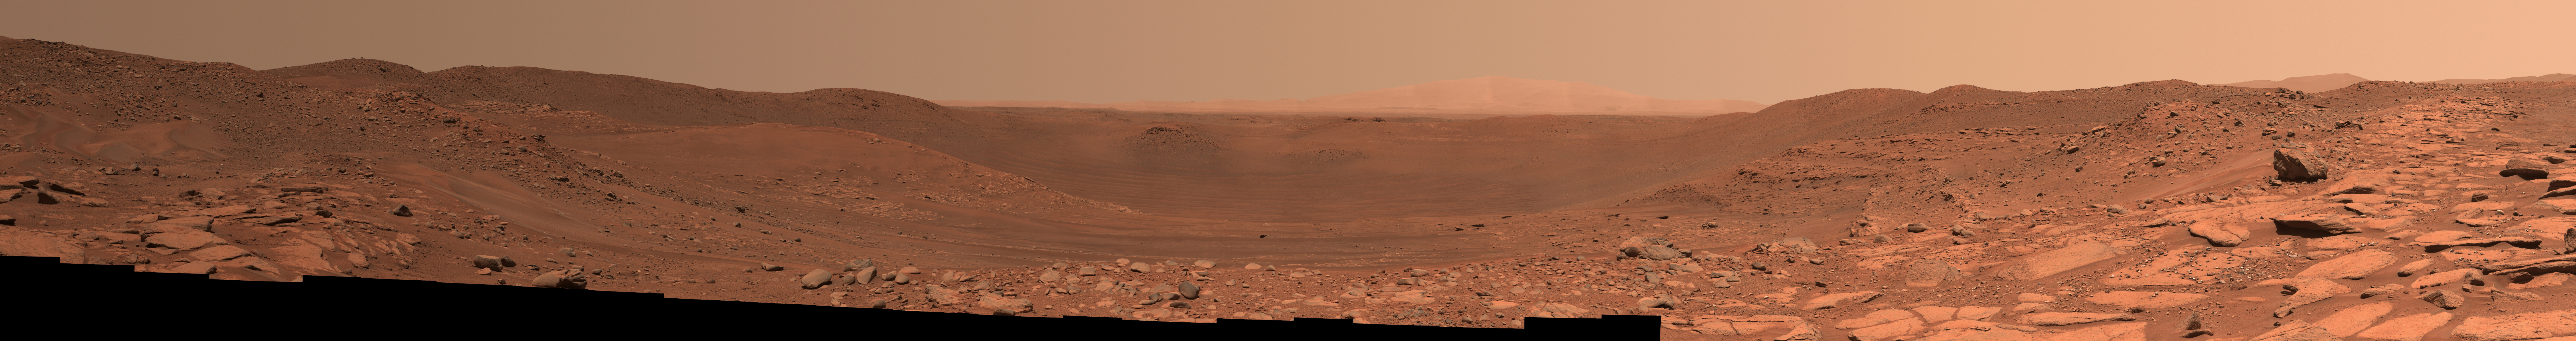

Perseverance Takes in View at Belva Crater

Figure A

Figure B

Main image – maximum resolution version, 44960 x 5952 pixels (67 MB)

Figure A image – maximum resolution version, 44960 x 5952 pixels (85 MB)

Figure B image – maximum resolution version, 44359 x 5900 pixels (76 MB)

This view of the interior of Belva Crater was generated using data collected by the Mastcam-Z instrument aboard NASA’s Perseverance Mars rover on April 22, 2023, the 772nd Martian day, or sol, of the mission. When the 152 individual images that make up this mosaic were taken, the rover was parked at the west side of the crater’s rim, on a light-toned rocky outcrop the science team is calling “Echo Creek.”

Belva Crater is about 0.6 miles (0.9 kilometers) in diameter. The view here is looking across the crater towards the distant east-northeast wall of the much-larger Jezero Crater (center of the image), some 25 miles (40 kilometers) away. Impact craters like Belva can offer grand views and contain vertical cuts that provide important clues to the geologic history of the area.

The mosaic shows multiple locations of bedrock exposed in vertical cross-section. One of these exposed sections of bedrock (located on the hill seen between the 60 and 75 hashmarks) is angled steeply downward and is nearly 65 feet (20 meters) tall. Called “dipping beds,” such a steeply angled bedrock section could indicate the presence of a large Martian sandbar made of sediment that billions of years ago was deposited by a river flowing into the lake that Jezero Crater once held.

The most distant point on Belva Crater’s rim (just to the left of center in the mosaic) is about 3,500 feet (1,060 meters) away from the rover. The large boulder seen in the far right of the mosaic is about 65 feet (20 meters) away and is about 5 feet (1.5 meters) in diameter.

Figure A is an enhanced-color view that exaggerates subtle color differences in the scene.

Figure B shows the same image in an anaglyph that can be viewed with red-blue 3D glasses.

Arizona State University leads the operations of the Mastcam-Z instrument, working in collaboration with Malin Space Science Systems in San Diego, on the design, fabrication, testing, and operation of the cameras, and in collaboration with the Niels Bohr Institute of the University of Copenhagen on the design, fabrication, and testing of the calibration targets.

A key objective for Perseverance’s mission on Mars is astrobiology, including the search for signs of ancient microbial life. The rover will characterize the planet’s geology and past climate, pave the way for human exploration of the Red Planet, and be the first mission to collect and cache Martian rock and regolith (broken rock and dust).

Subsequent NASA missions, in cooperation with ESA (European Space Agency), would send spacecraft to Mars to collect these sealed samples from the surface and return them to Earth for in-depth analysis.

The Mars 2020 Perseverance mission is part of NASA’s Moon to Mars exploration approach, which includes Artemis missions to the Moon that will help prepare for human exploration of the Red Planet.

NASA’s Jet Propulsion Laboratory, which is managed for the agency by Caltech in Pasadena, California, built and manages operations of the Perseverance rover.

Credit: NASA/JPL-Caltech/ASU/MSSS